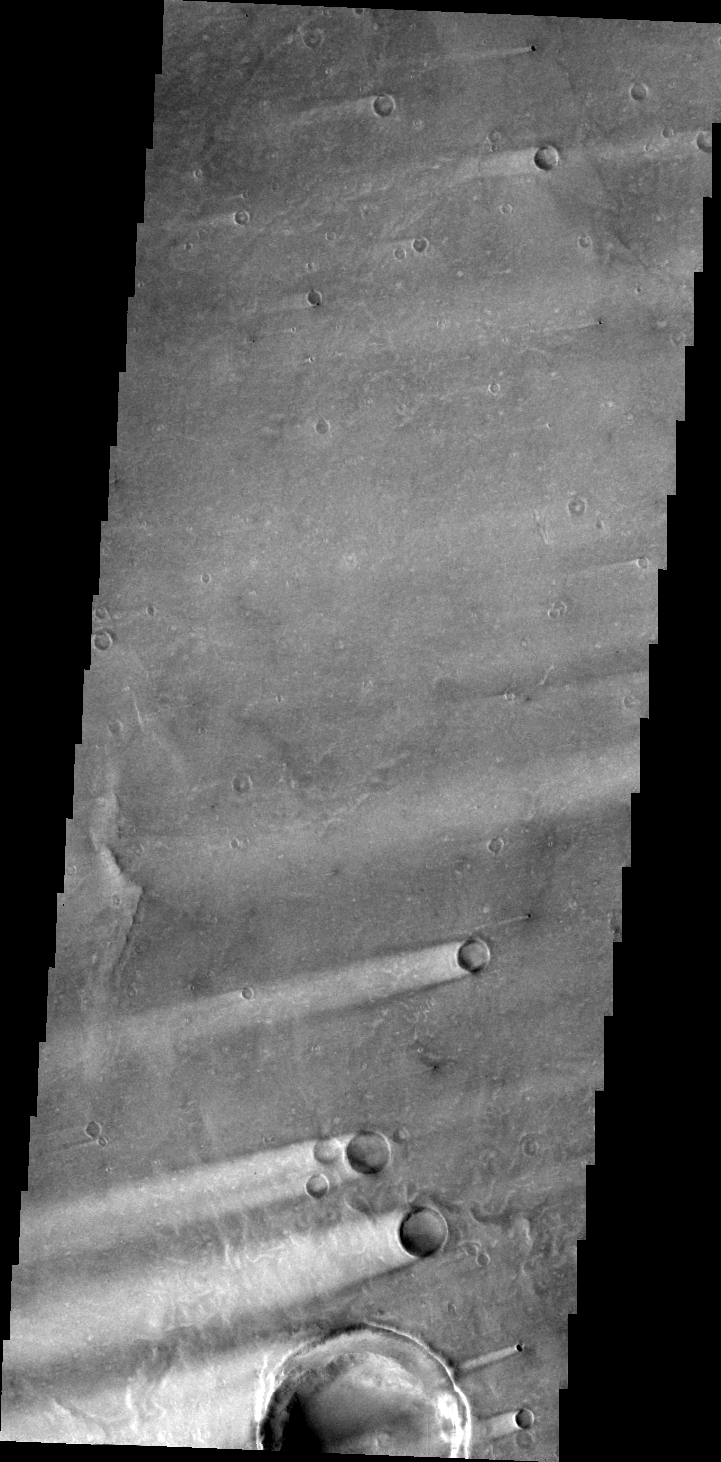

Windstreaks

The windstreaks in this VIS image are located on the Syrtis Major Volcanic complex. The direction of the tails (behind the impact crater) indicate the winds are blowing from ENE to WSW.

Image information: VIS instrument. Latitude 8.5N, Longitude 69.9E. 42 meter/pixel resolution.

Please see the THEMIS Data Citation Note for details on crediting THEMIS images.

Note: this THEMIS visual image has not been radiometrically nor geometrically calibrated for this preliminary release. An empirical correction has been performed to remove instrumental effects. A linear shift has been applied in the cross-track and down-track direction to approximate spacecraft and planetary motion. Fully calibrated and geometrically projected images will be released through the Planetary Data System in accordance with Project policies at a later time.

NASA’s Jet Propulsion Laboratory manages the 2001 Mars Odyssey mission for NASA’s Office of Space Science, Washington, D.C. The Thermal Emission Imaging System (THEMIS) was developed by Arizona State University, Tempe, in collaboration with Raytheon Santa Barbara Remote Sensing. The THEMIS investigation is led by Dr. Philip Christensen at Arizona State University. Lockheed Martin Astronautics, Denver, is the prime contractor for the Odyssey project, and developed and built the orbiter. Mission operations are conducted jointly from Lockheed Martin and from JPL, a division of the California Institute of Technology in Pasadena.

Credit: NASA/JPL/ASU